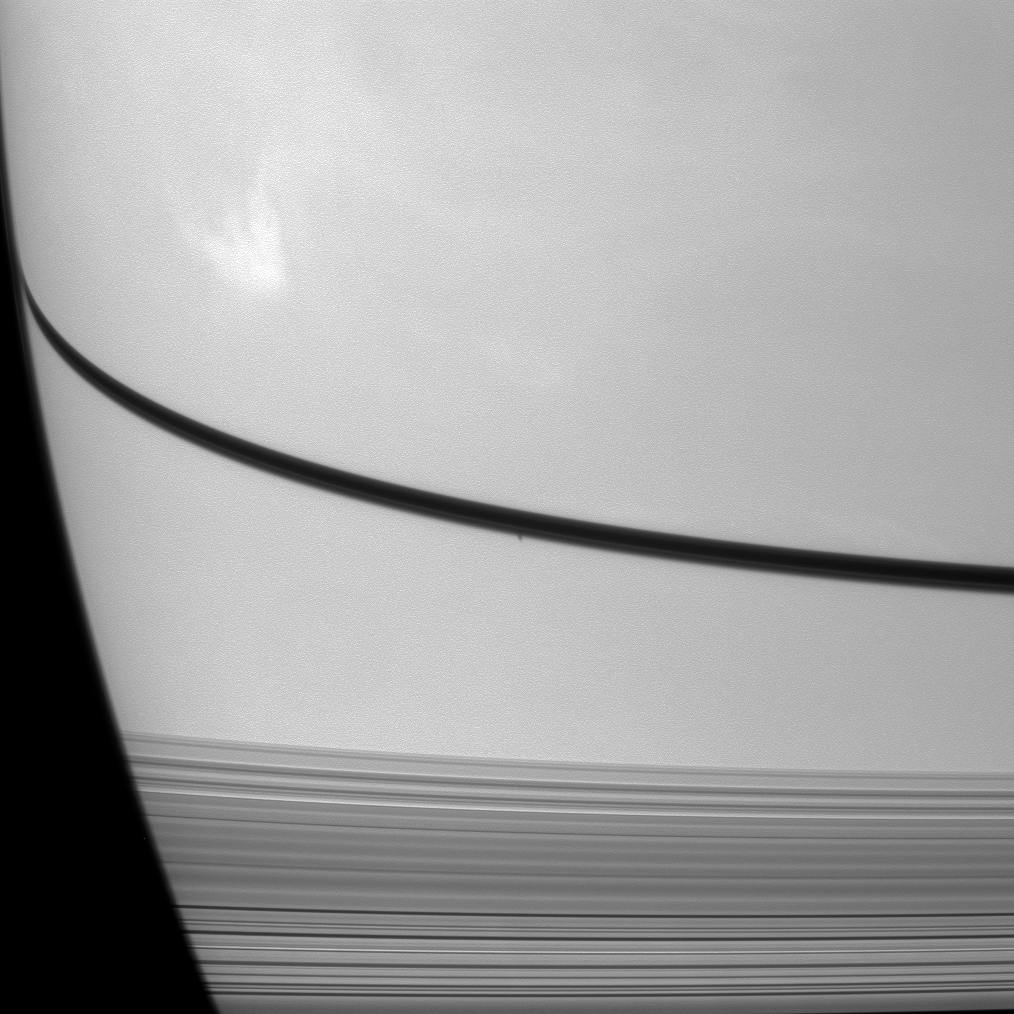

Shadow Below Another

The shadow of the moon Prometheus can be seen as a small dark dot on Saturn just below the narrow shadow cast by the rings in the center of this image, which was taken almost a month after the planet’s August 2009 equinox.

A large, bright cloud system is visible in the top left of the image. This view looks toward the northern, sunlit side of the rings from about 10 degrees above the ringplane.

The novel illumination geometry that accompanies equinox lowers the sun’s angle to the ringplane, significantly darkens the rings, and causes out-of-plane structures to look anomalously bright and cast shadows across the rings. These scenes are possible only during the few months before and after Saturn’s equinox, which occurs only once in about 15 Earth years. Before and after equinox, Cassini’s cameras have spotted not only the predictable shadows of some of Saturn’s moons (see PIA11657), but also the shadows of newly revealed vertical structures in the rings themselves (see PIA11665).

The image was taken with the Cassini spacecraft narrow-angle camera on Sept. 4, 2009 using a spectral filter sensitive to visible light centered at 619 nanometers. The view was obtained at a distance of approximately 2.7 million kilometers (1.7 million miles) from Saturn and at a Sun-Saturn spacecraft, or phase, angle of 92 degrees. Image scale is 16 kilometers (10 miles) per pixel.

The Cassini-Huygens mission is a cooperative project of NASA, the European Space Agency and the Italian Space Agency. The Jet Propulsion Laboratory, a division of the California Institute of Technology in Pasadena, manages the mission for NASA’s Science Mission Directorate, Washington, D.C. The Cassini orbiter and its two onboard cameras were designed, developed and assembled at JPL. The imaging operations center is based at the Space Science Institute in Boulder, Colo.

Credit: NASA/JPL/Space Science Institute